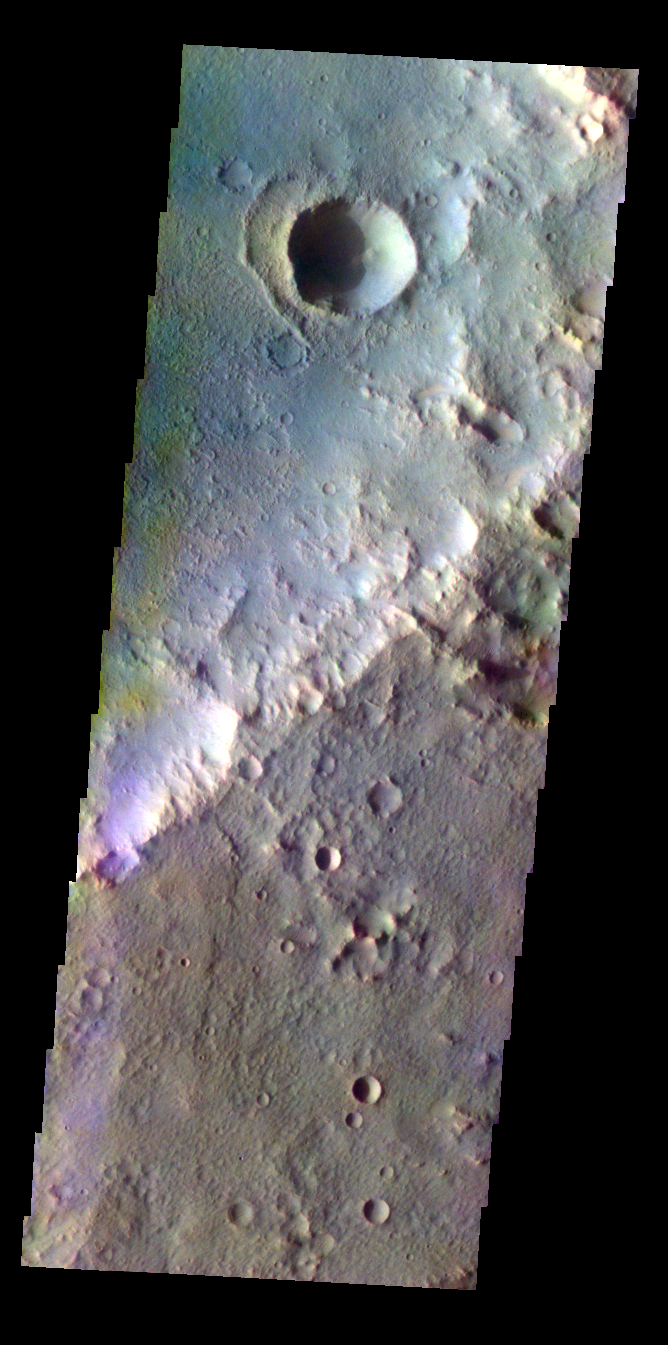

Crater – False Color

The THEMIS VIS camera contains 5 filters. The data from different filters can be combined in multiple ways to create a false color image. These false color images may reveal subtle variations of the surface not easily identified in a single band image. Today’s false color image shows an unnamed crater in Terra Cimmeria.

Credit: NASA/JPL-Caltech/ASU